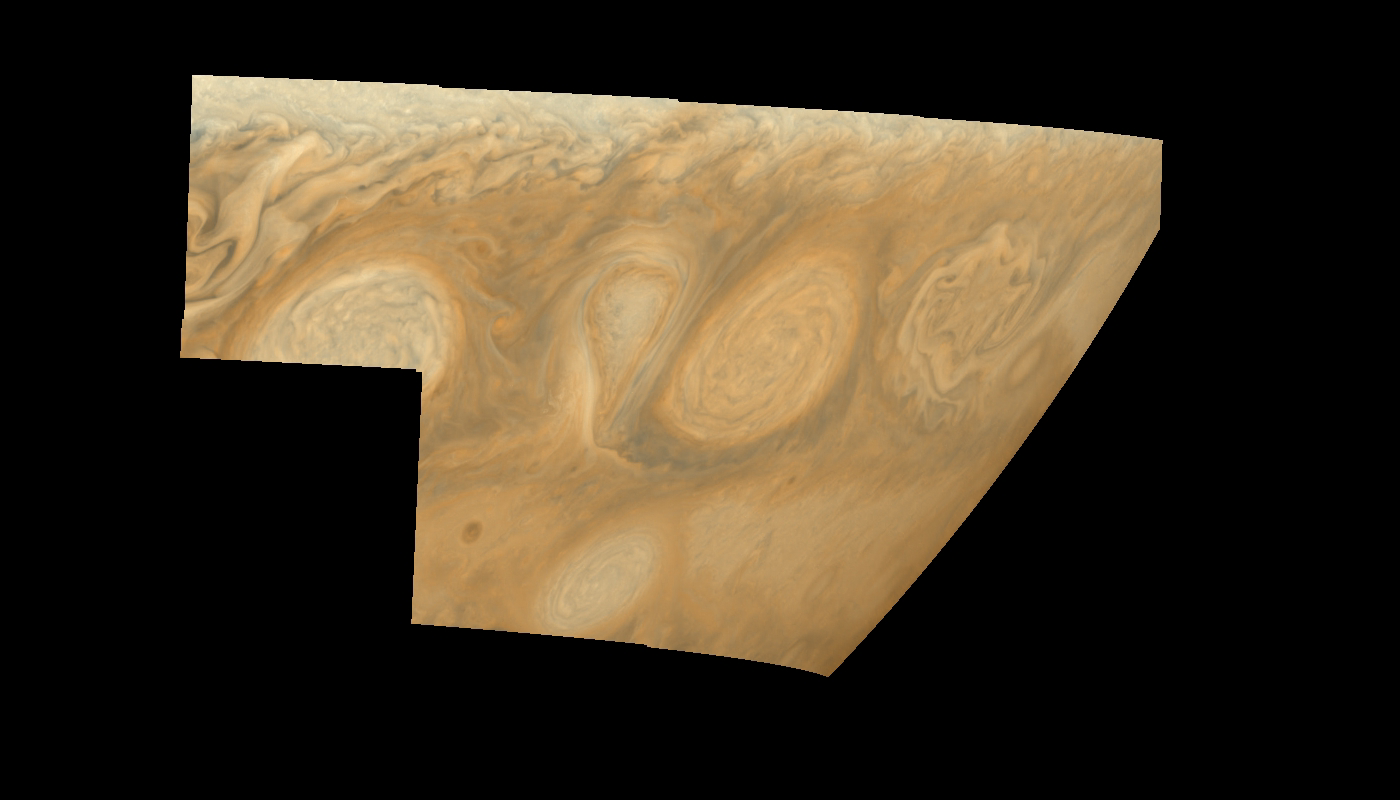

Jupiter’s Long-lived White Ovals in True Color (Time Set 4)

Oval cloud systems of this type are often associated with chaotic cyclonic systems such as the balloon shaped vortex seen here between the well formed ovals. This system is centered near 30 degrees south planetocentric latitude and 100 degrees west longitude and rotates in a clockwise sense about its center. The oval shaped vortices in the upper half of the mosaic are two of the three long-lived White Ovals that formed to the south of the Red Spot in the 1930’s and, like the Red Spot, rotate in a counterclockwise sense. The east to west dimension of the leftmost White Oval is 9000 kilometers (km). (The diameter of the Earth is 12,756 km.) The White Ovals drift in longitude relative to one another, and are presently restricting the cyclonic structure.

To the south, the smaller oval and its accompanying cyclonic system are moving eastward at about 0.4 degrees per day relative to the larger ovals. The interaction between these two cyclonic storm systems is producing high, thick cumulus-like clouds in the southern part of the more northerly trapped system.

This mosaic combines the violet (410 nanometers) and near infrared continuum (756 nanometers) filter images to create a mosaic similar to how Jupiter would appear to human eyes. Differences in coloration are due to the composition and abundances of trace chemicals in Jupiter’s atmosphere.

North is at the top of this mosaic. The smallest resolved features are tens of kilometers in size. The planetary limb runs along the right edge of the mosaic. Cloud patterns appear foreshortened as they approach the limb. These images were taken on February 19, 1997, at a range of 1.1 million km by the Solid State Imaging (CCD) system aboard NASA’s Galileo spacecraft.

The Jet Propulsion Laboratory, Pasadena, CA manages the mission for NASA’s Office of Space Science, Washington, DC.

Credit: NASA/JPL-Caltech